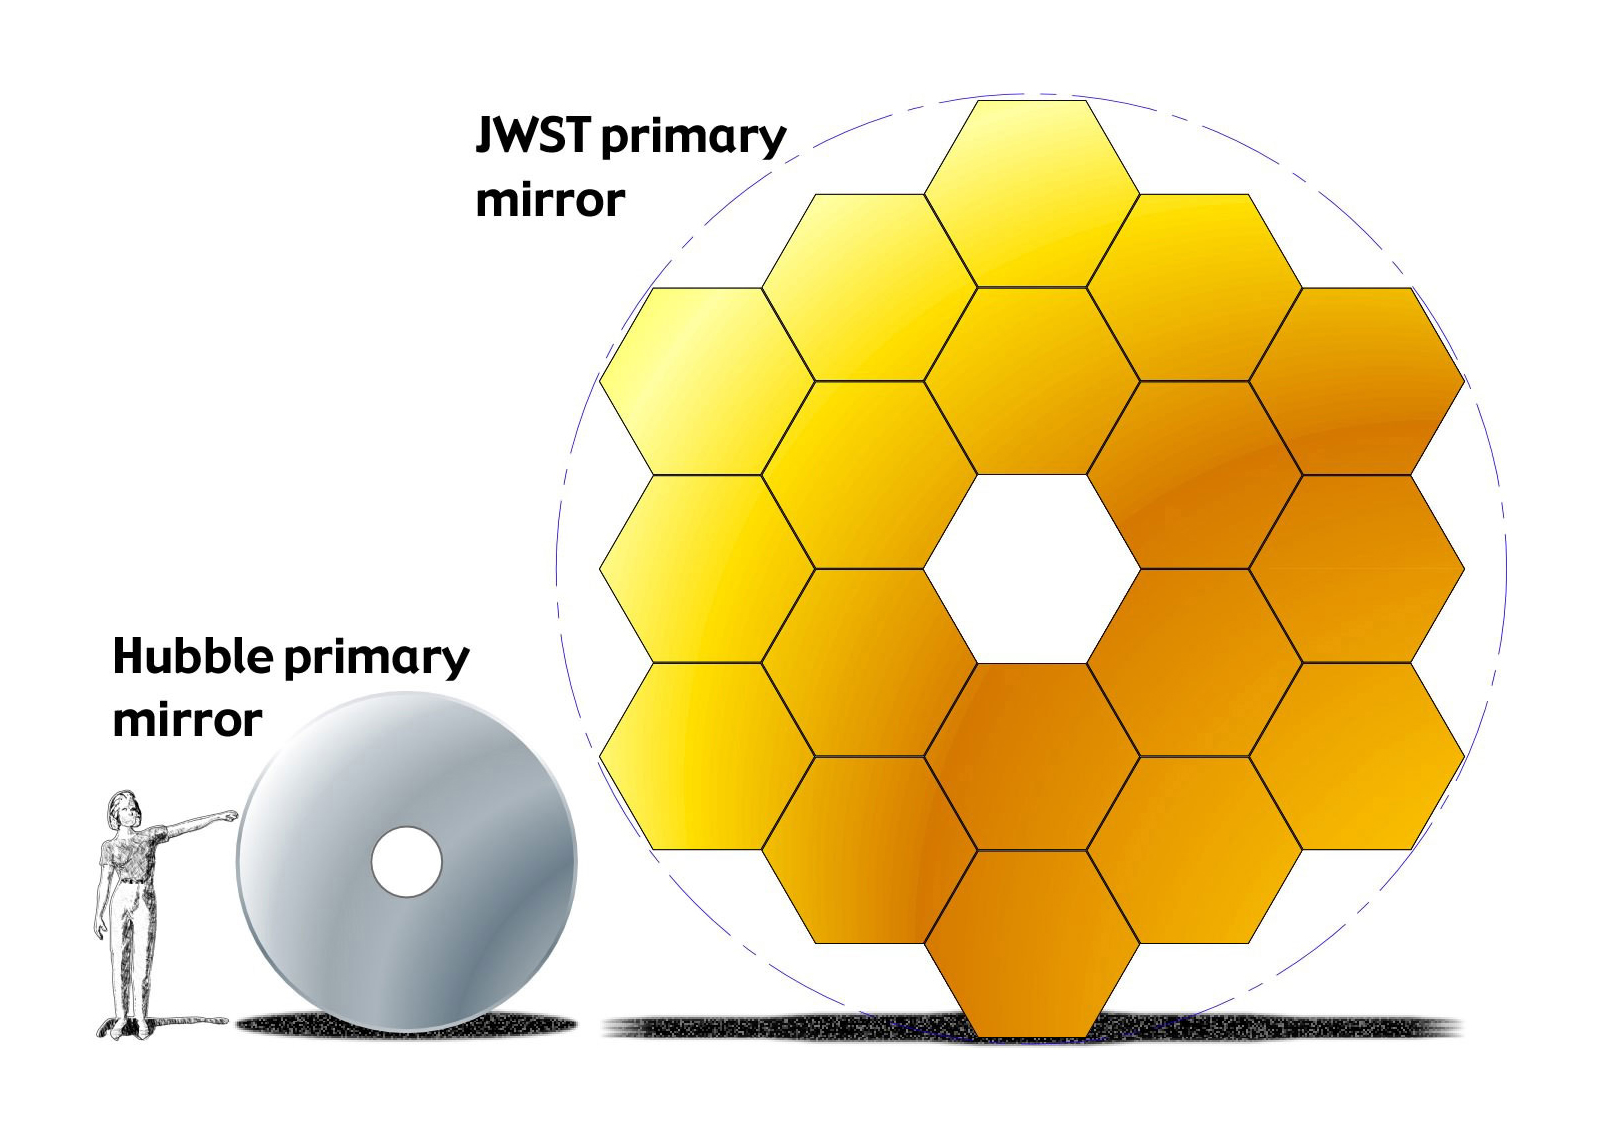

Hubble-Webb Mirror Comparison

Webb’s primary mirror is 6.6 meters (21.7 feet) across, with a total collecting area of more than 25 square meters (270 square feet). By comparison, Hubble’s mirror is 2.4 meters (7.8 feet) in diameter, with a collecting area of a little more than 4.5 square meters (nearly 50 square feet). Mirror size is important because it determines how much light the telescope can collect over a given period of time. A larger mirror can collect light more quickly, and thus detect dimmer or more distant objects (i.e., it has higher sensitivity) and provide clearer, more detailed images and spectra (higher resolution) than a smaller mirror of the same construction.

Credit: Image: NASA, ESA, CSA, STScI